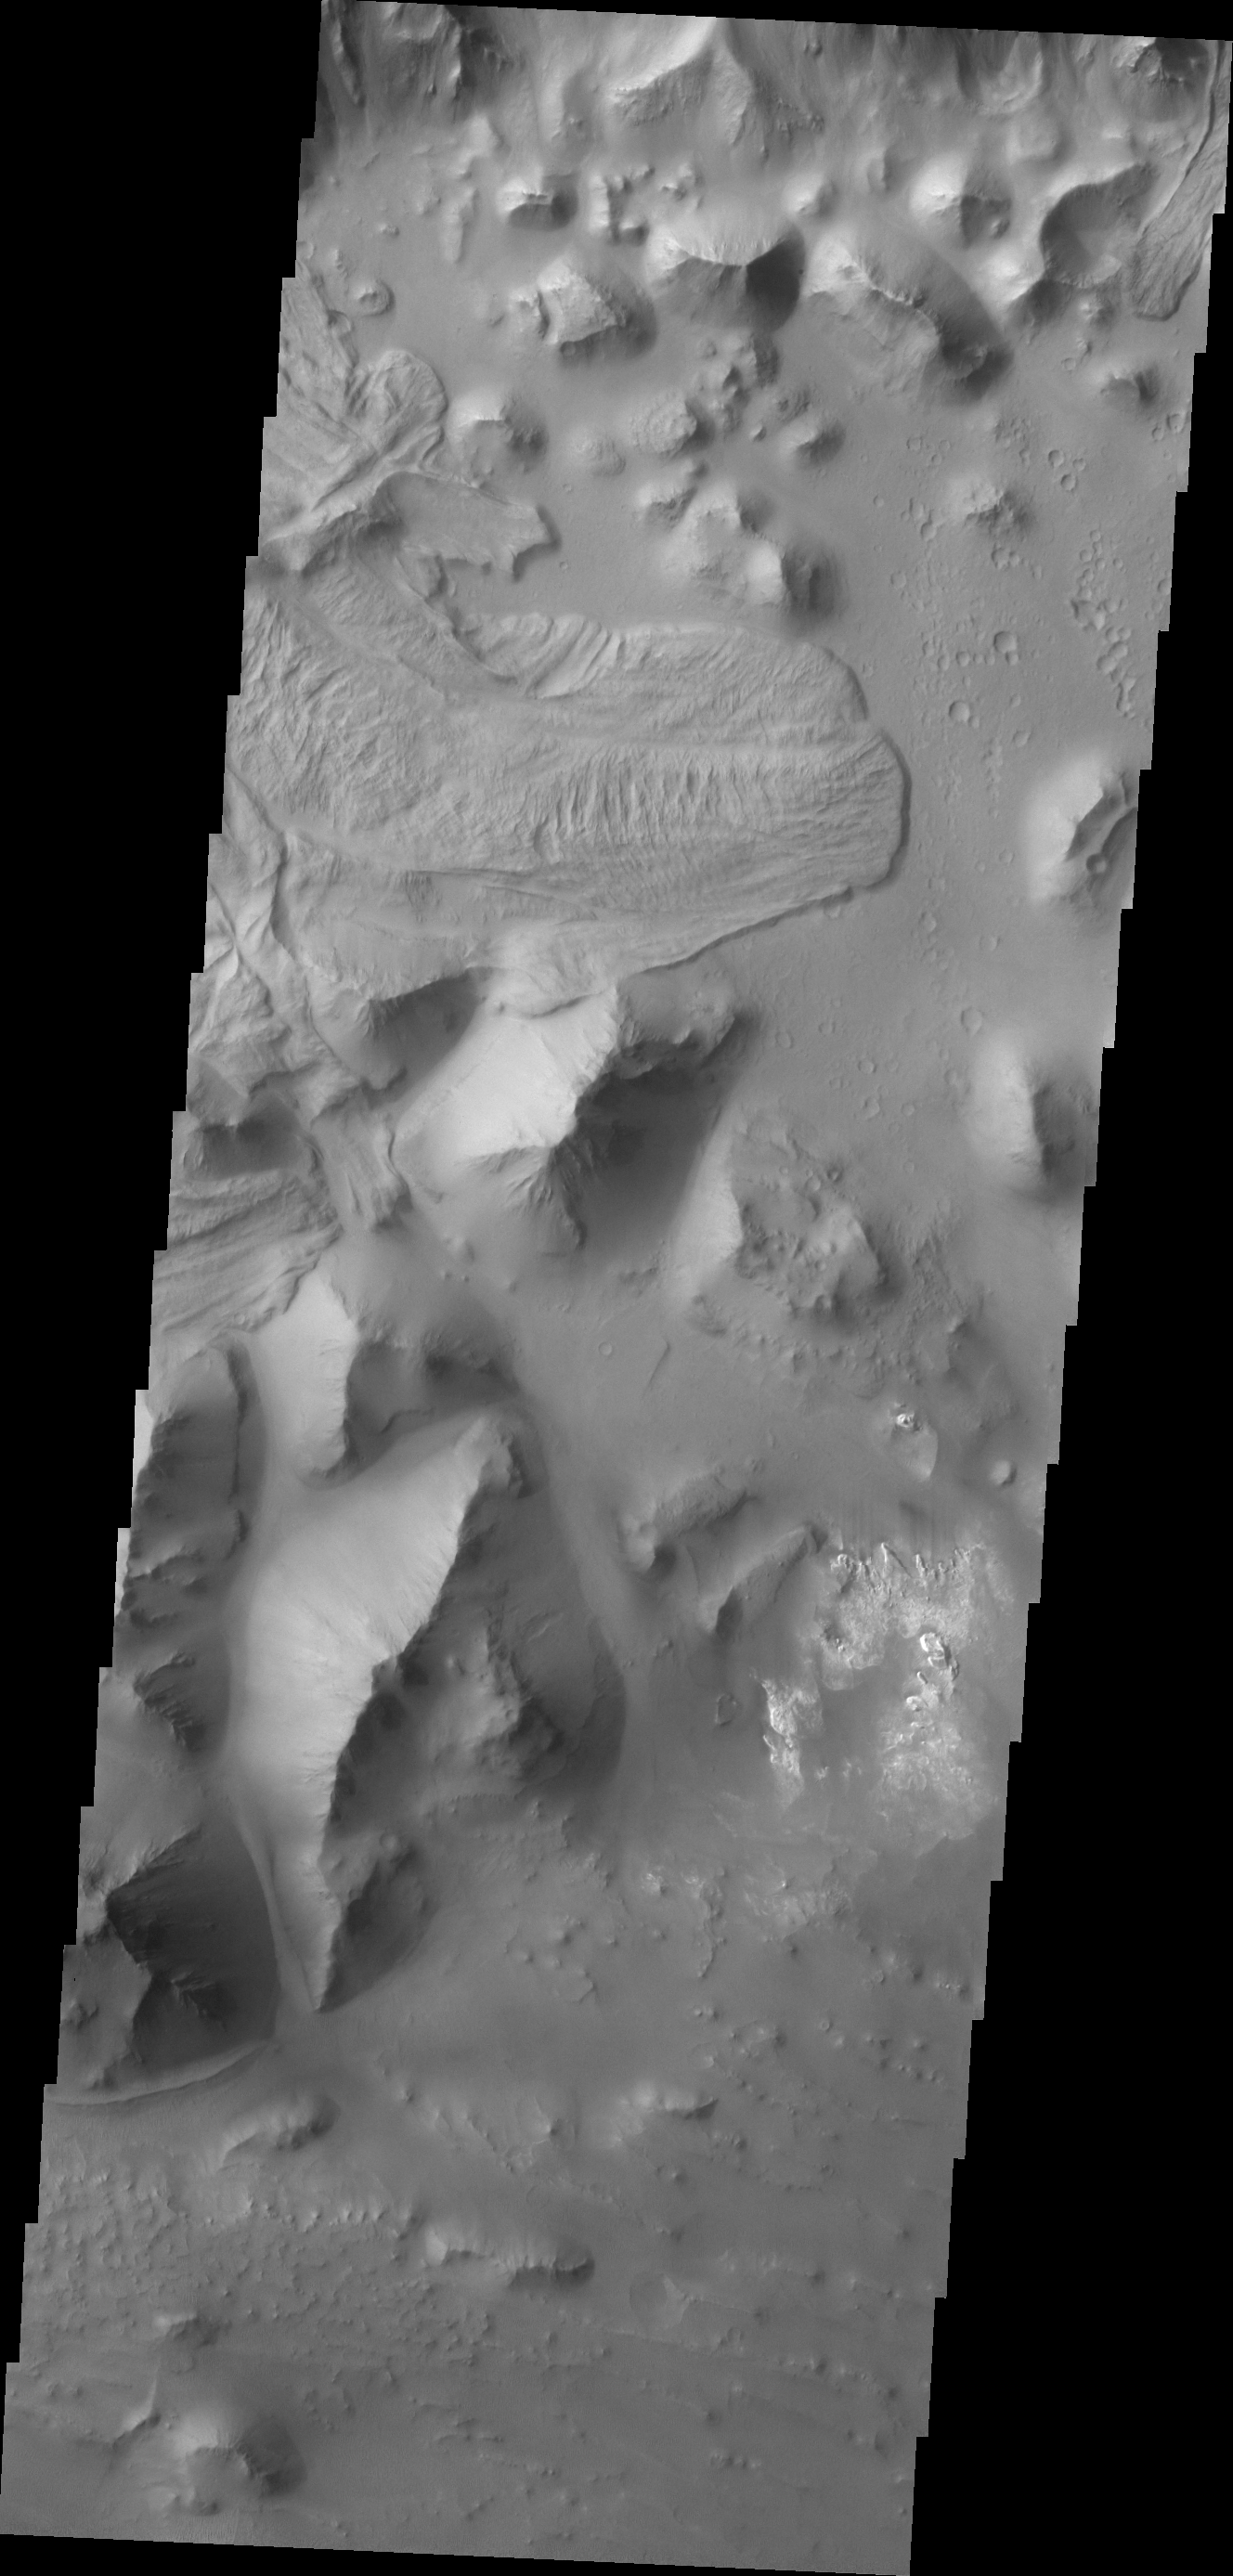

Aurorae Chaos

The landslide deposit in this VIS image is located in Aurorae Chaos. Several regions of chaotic terrain are located on the eastern end of the Valles Marineris system.

Credit: NASA/JPL/ASU